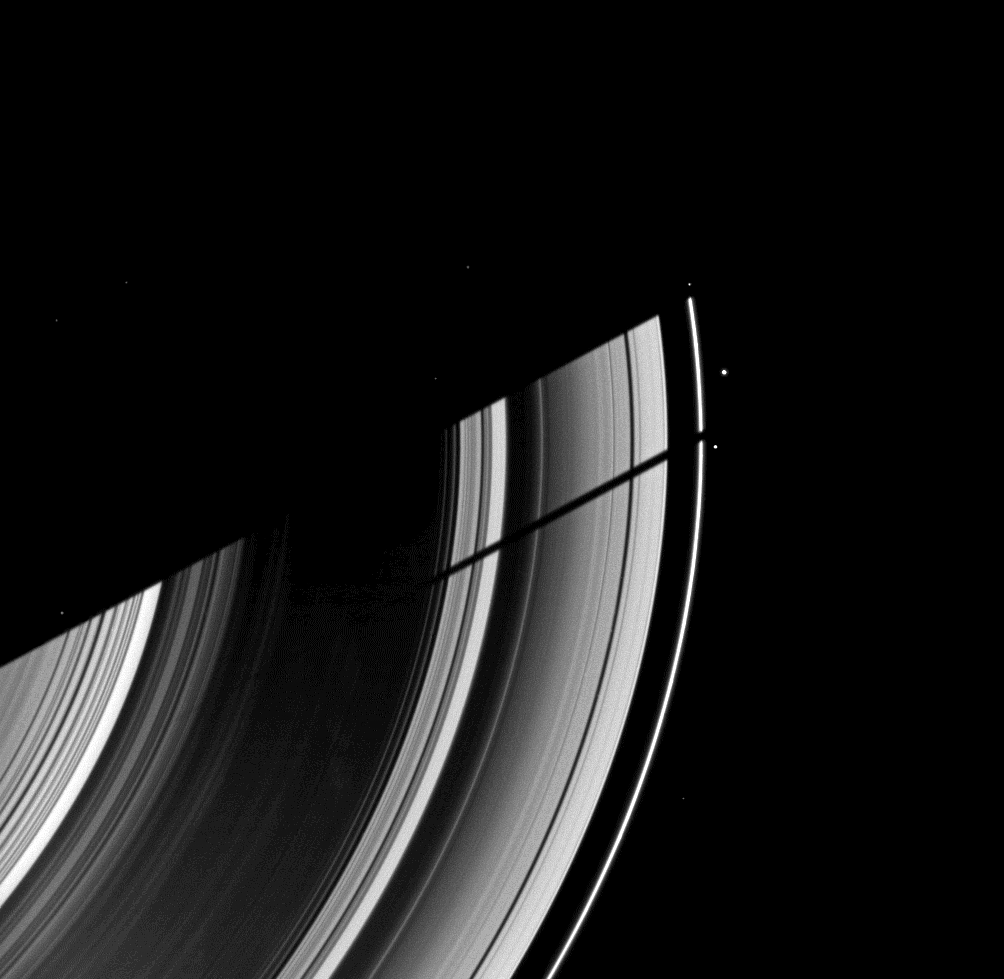

Side by Side Shadows

The moon Tethys casts its shadow on Saturn’s rings next to the shadow of the planet in this image taken as Saturn approaches its August 2009 equinox.

Tethys and Saturn are off to the left of this image and are not shown. The largest of the bright specks in the image is Pandora (81 kilometers, or 50 miles across). Other bright spots are background stars.

The novel illumination geometry created as Saturn approaches its August 2009 equinox allows moons orbiting in or near the plane of Saturn’s equatorial rings to cast shadows onto the rings. These scenes are possible only during the few months before and after Saturn’s equinox, which occurs only once in about 15 Earth years. To learn more about this special time and to see movies of moons’ shadows moving across the rings, see PIA11651 and PIA11660.

This view looks toward the unilluminated side of the rings from about 51 degrees above the ringplane. The image was taken in visible light with the Cassini spacecraft wide-angle camera on June 28, 2009. The view was acquired at a distance of approximately 1.5 million kilometers (932,000 miles) from Saturn and at a Sun-Saturn-spacecraft, or phase, angle of 78 degrees. Image scale is 88 kilometers (55 miles) per pixel.

The Cassini-Huygens mission is a cooperative project of NASA, the European Space Agency and the Italian Space Agency. The Jet Propulsion Laboratory, a division of the California Institute of Technology in Pasadena, manages the mission for NASA’s Science Mission Directorate, Washington, D.C. The Cassini orbiter and its two onboard cameras were designed, developed and assembled at JPL. The imaging operations center is based at the Space Science Institute in Boulder, Colo.

Credit: NASA/JPL/Space Science Institute